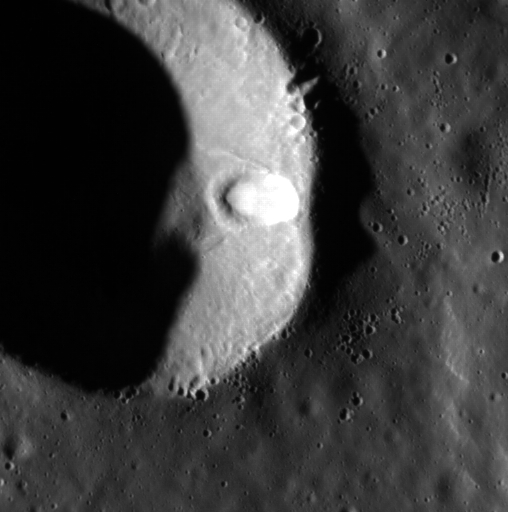

Side Hit

This image features a simple crater in the northern smooth plains. Superimposed on the wall of this crater is another impact crater. The smaller crater is elliptical in shape, which is most likely due to being formed on a slope on the larger crater’s wall. It also appears that this impact event caused material to slide down the crater wall, which can be seen in this high-resolution image.

This image was acquired as part of the MDIS low-altitude imaging campaign. During MESSENGER’s second extended mission, the spacecraft makes a progressively closer approach to Mercury’s surface than at any previous point in the mission, enabling the acquisition of high-spatial-resolution data. For spacecraft altitudes below 350 kilometers, NAC images are acquired with pixel scales ranging from 20 meters to as little as 2 meters.

Date acquired: July 19, 2014
Image Mission Elapsed Time (MET): 48103544
Image ID: 6712882
Instrument: Narrow Angle Camera (NAC) of the Mercury Dual Imaging System (MDIS)
Center Latitude: 72.72°
Center Longitude: 313.7° E
Resolution: 17 meters/pixel
Scale: This image is about 9 km (5.5 miles) across.
Incidence Angle: 78.6°
Emission Angle: 0.3°
Phase Angle: 78.9°

The MESSENGER spacecraft is the first ever to orbit the planet Mercury, and the spacecraft’s seven scientific instruments and radio science investigation are unraveling the history and evolution of the Solar System’s innermost planet. During the first two years of orbital operations, MESSENGER acquired over 150,000 images and extensive other data sets. MESSENGER is capable of continuing orbital operations until early 2015.

For information regarding the use of images, see the MESSENGER image use policy.

Credit: NASA/Johns Hopkins University Applied Physics Laboratory/Carnegie Institution of Washington